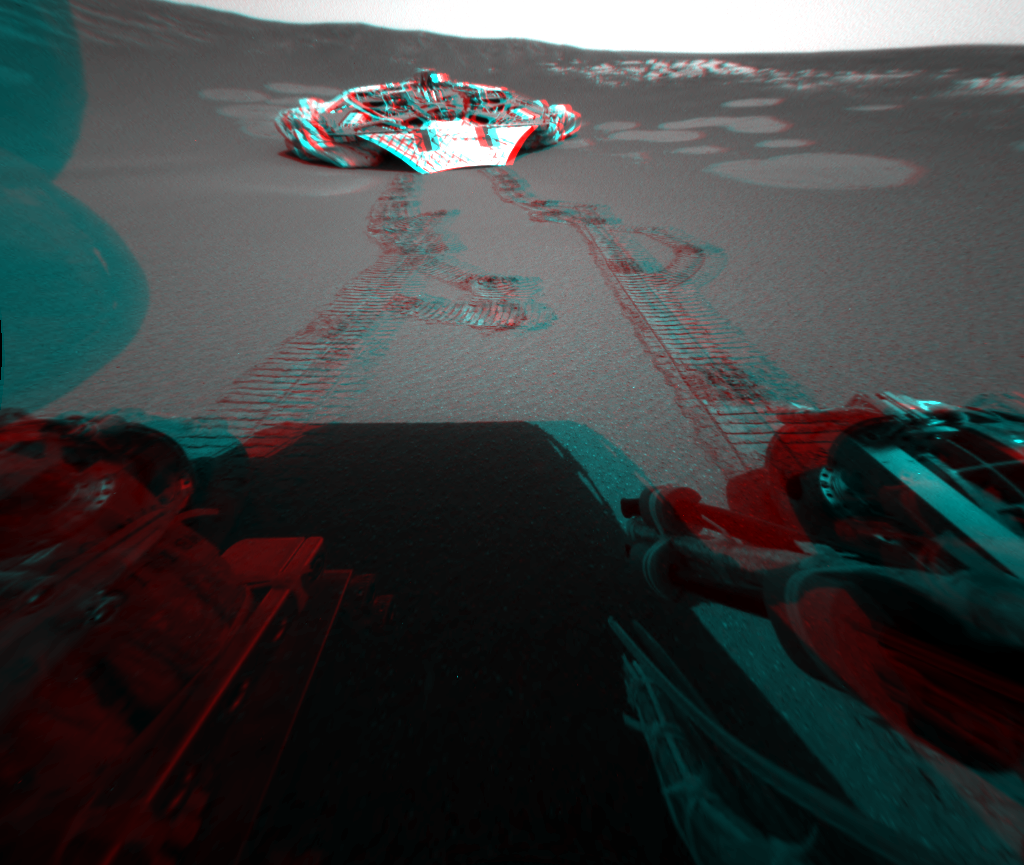

Traversing Martian Terrain

This 3-D view from behind the Mars Exploration Rover Opportunity shows the path the rover has traveled since rolling 1 meter (3 feet) away from its now-empty lander on the seventh martian day, or sol, of its mission. On the 12th sol, Opportunity drove another 3 1/2 meters (11 feet), and then, one sol later, another 1 1/2 meters (5 feet). On its way, the rover twisted and turned in a test of its driving capabilities. Opportunity is headed toward the eastern edge of the rock outcropping along the inner wall of the crater where it landed. This image was taken by the rover’s rear hazard-identification camera.

Credit: NASA/JPL